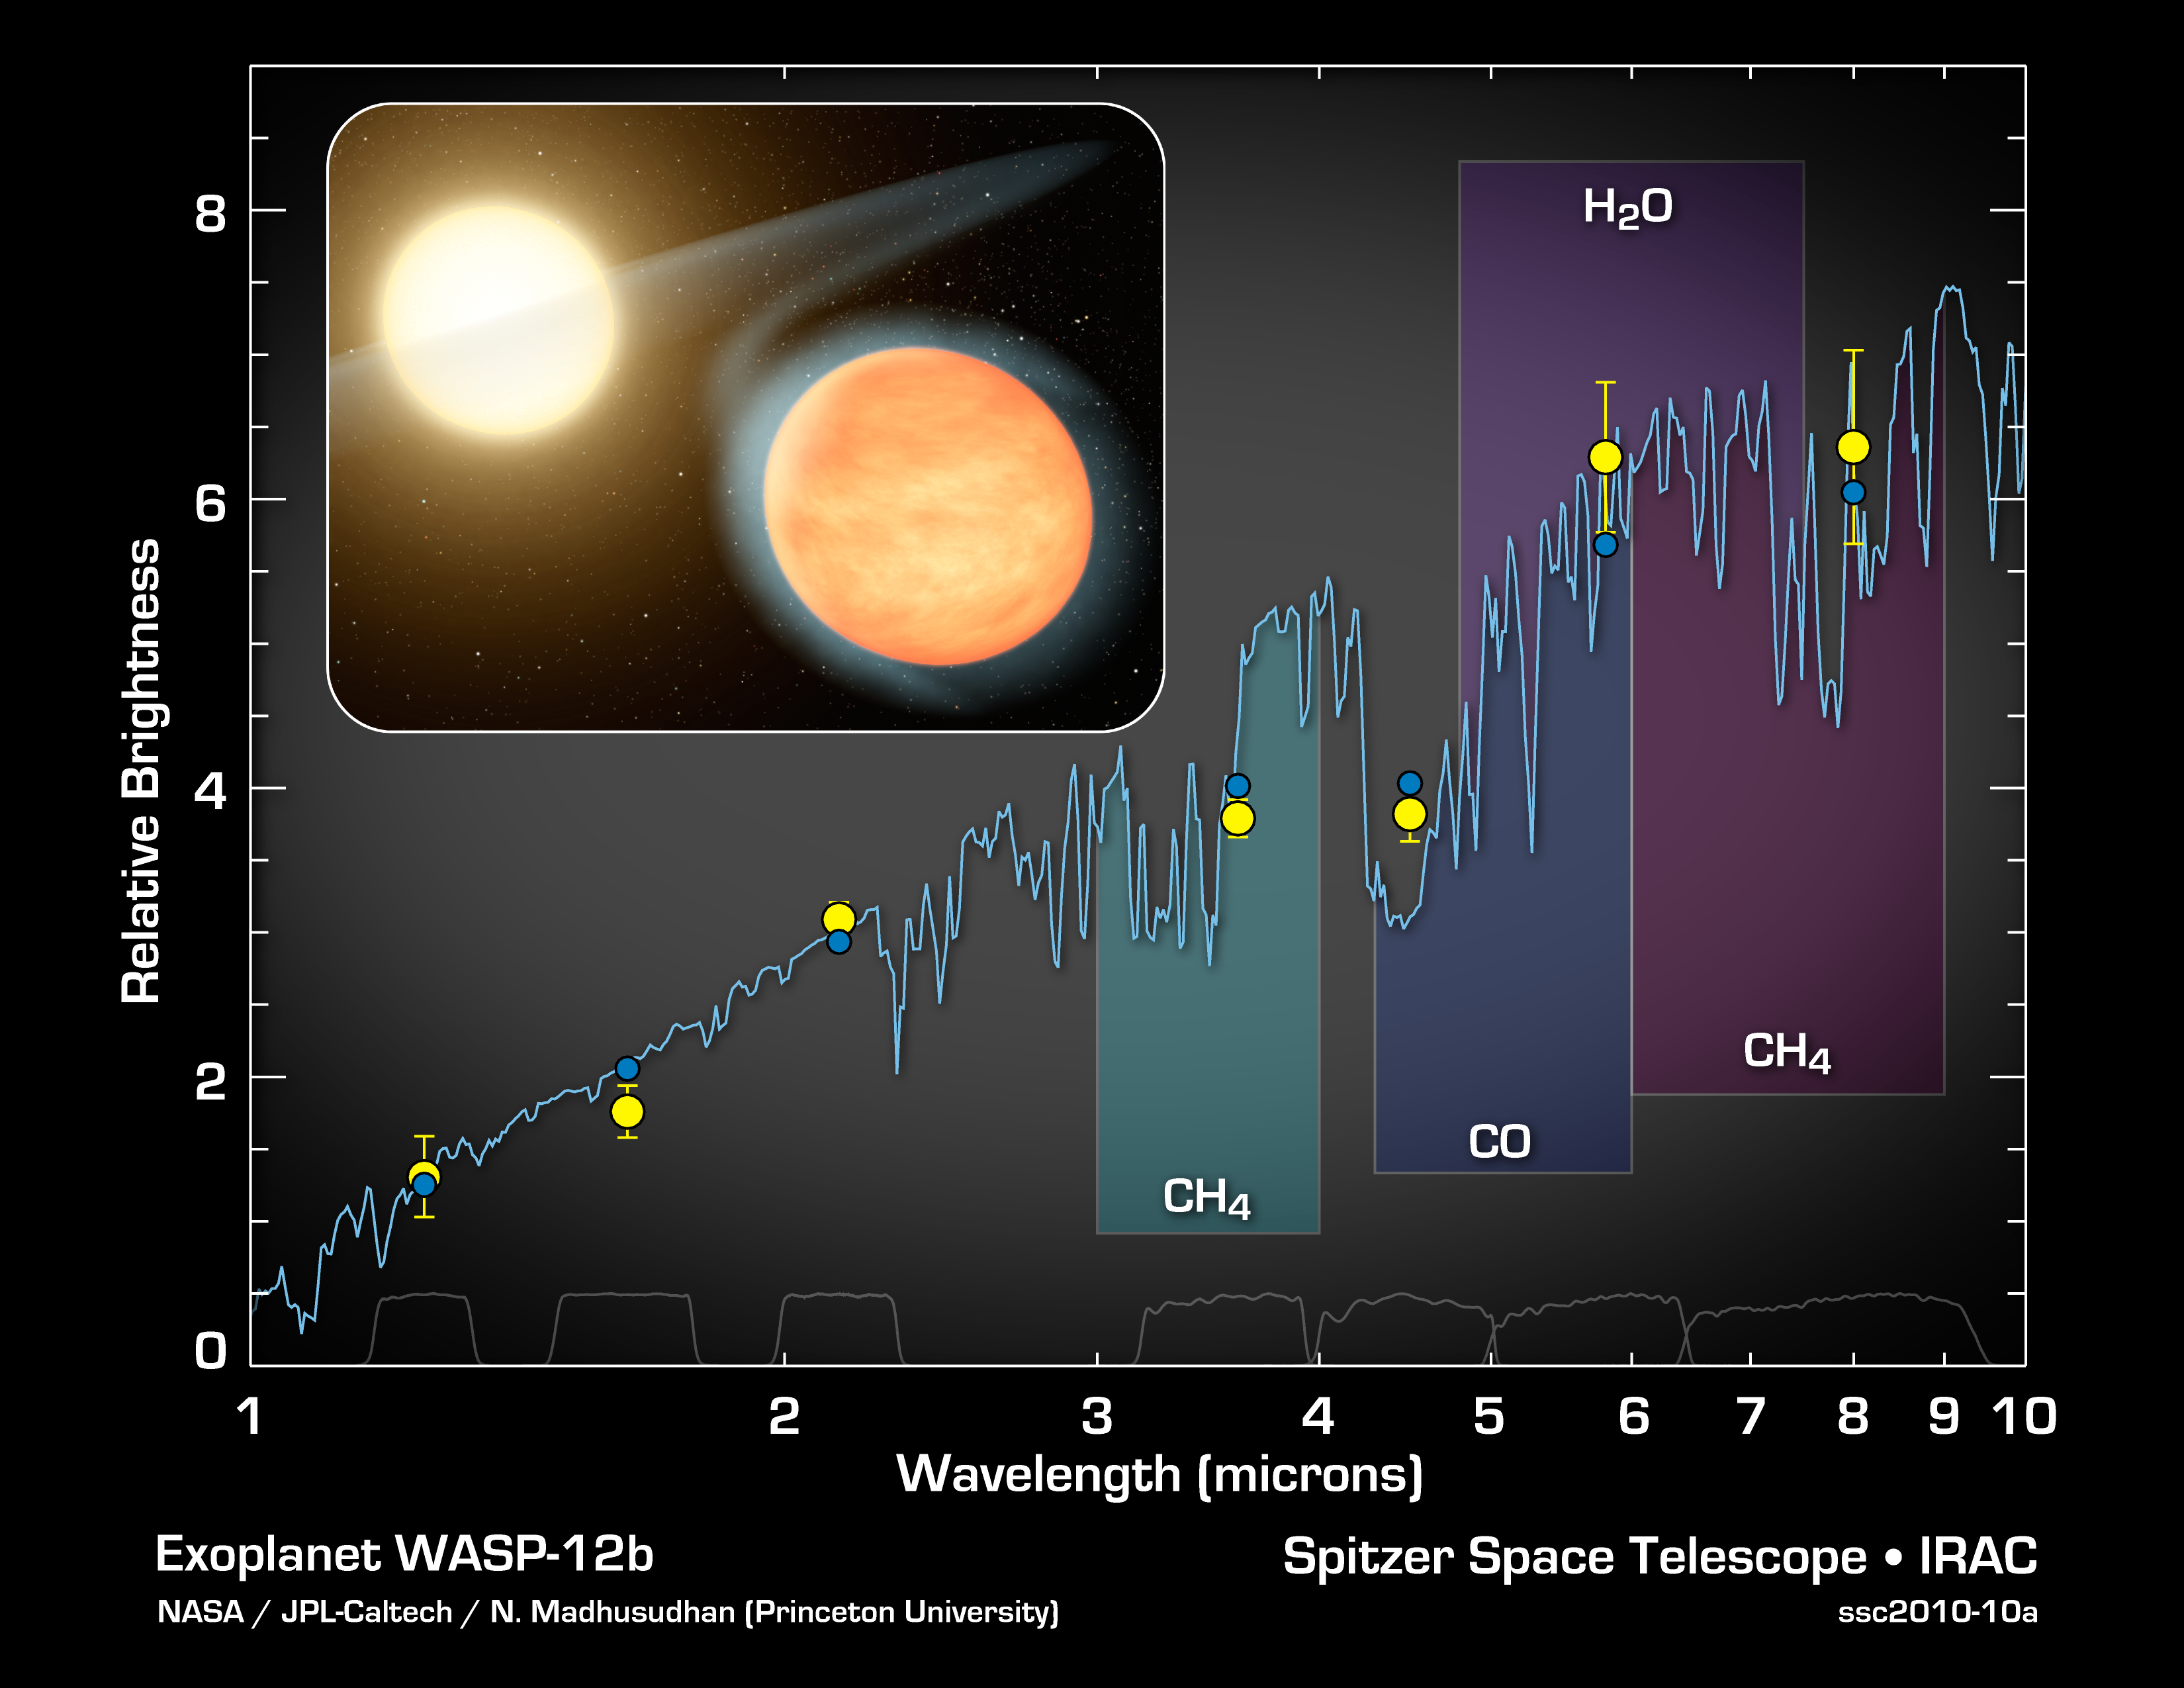

Signature of a Carbon-Rich Planet

This plot of data from NASA's Spitzer Space Telescope indicates the presence of molecules in the planet WASP-12b -- a super-hot gas giant that orbits tightly around its star. Spitzer measurements suggest this planet's atmosphere has carbon monoxide, excess methane, and not much water vapor. The results demonstrate that WASP-12b is the first known carbon-rich planet.

Spitzer made these measurements as the planet circled behind the star, in an event called the secondary eclipse. The telescope collected the infrared light from the star and the planet, then just the star as the planet disappeared behind the star. This allowed astronomers to calculate the amount of infrared light coming solely from the planet. The observations were performed at four different wavelengths of infrared light. These data were then combined with previously reported measurements taken by the Canada-France-Hawaii Telescope atop Mauna Kea, Hawaii, at shorter infrared wavelengths to create this plot.

The yellow dots show the data, along with the observational uncertainties. The blue curve is a model of the planet's light, or spectrum, showing the fingerprints of chemicals in the atmosphere. The blue dots represent the blue model curve averaged to cover the same wavelengths as the data, as shown by the gray lines at the bottom of the plot.

Credit: NASA/JPL-Caltech/N. Madhusudhan (Princeton University)